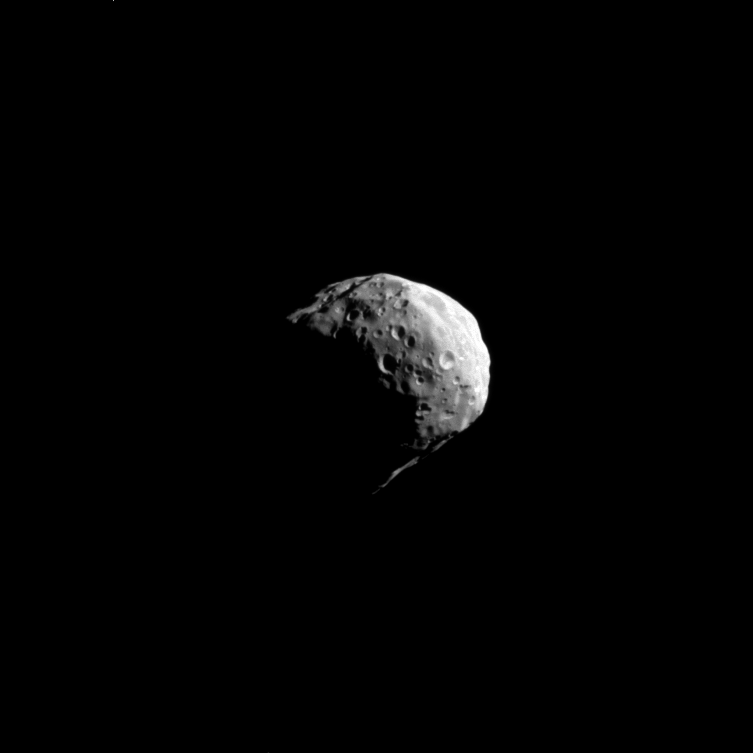

Flying by Epimetheus

Swinging by Saturn’s small moon Epimetheus, Cassini snapped this shot during the spacecraft’s April 7, 2010, flyby.

See PIA09813 and PIA06226 for even closer views from earlier flybys. Lit terrain seen here is on the Saturn-facing side of Epimetheus (113 kilometers, or 70 miles across). North on Epimetheus is up and rotated 27 degrees to the left.

The image was taken in visible light with the Cassini spacecraft narrow-angle camera. The view was acquired at a distance of approximately 87,000 kilometers (54,000 miles) from Epimetheus and at a Sun-Epimetheus-spacecraft, or phase, angle of 69 degrees. Image scale is 519 meters (1,703 feet) per pixel.

The Cassini-Huygens mission is a cooperative project of NASA, the European Space Agency and the Italian Space Agency. The Jet Propulsion Laboratory, a division of the California Institute of Technology in Pasadena, manages the mission for NASA’s Science Mission Directorate, Washington, D.C. The Cassini orbiter and its two onboard cameras were designed, developed and assembled at JPL. The imaging operations center is based at the Space Science Institute in Boulder, Colo.

Credit: NASA/JPL/Space Science Institute